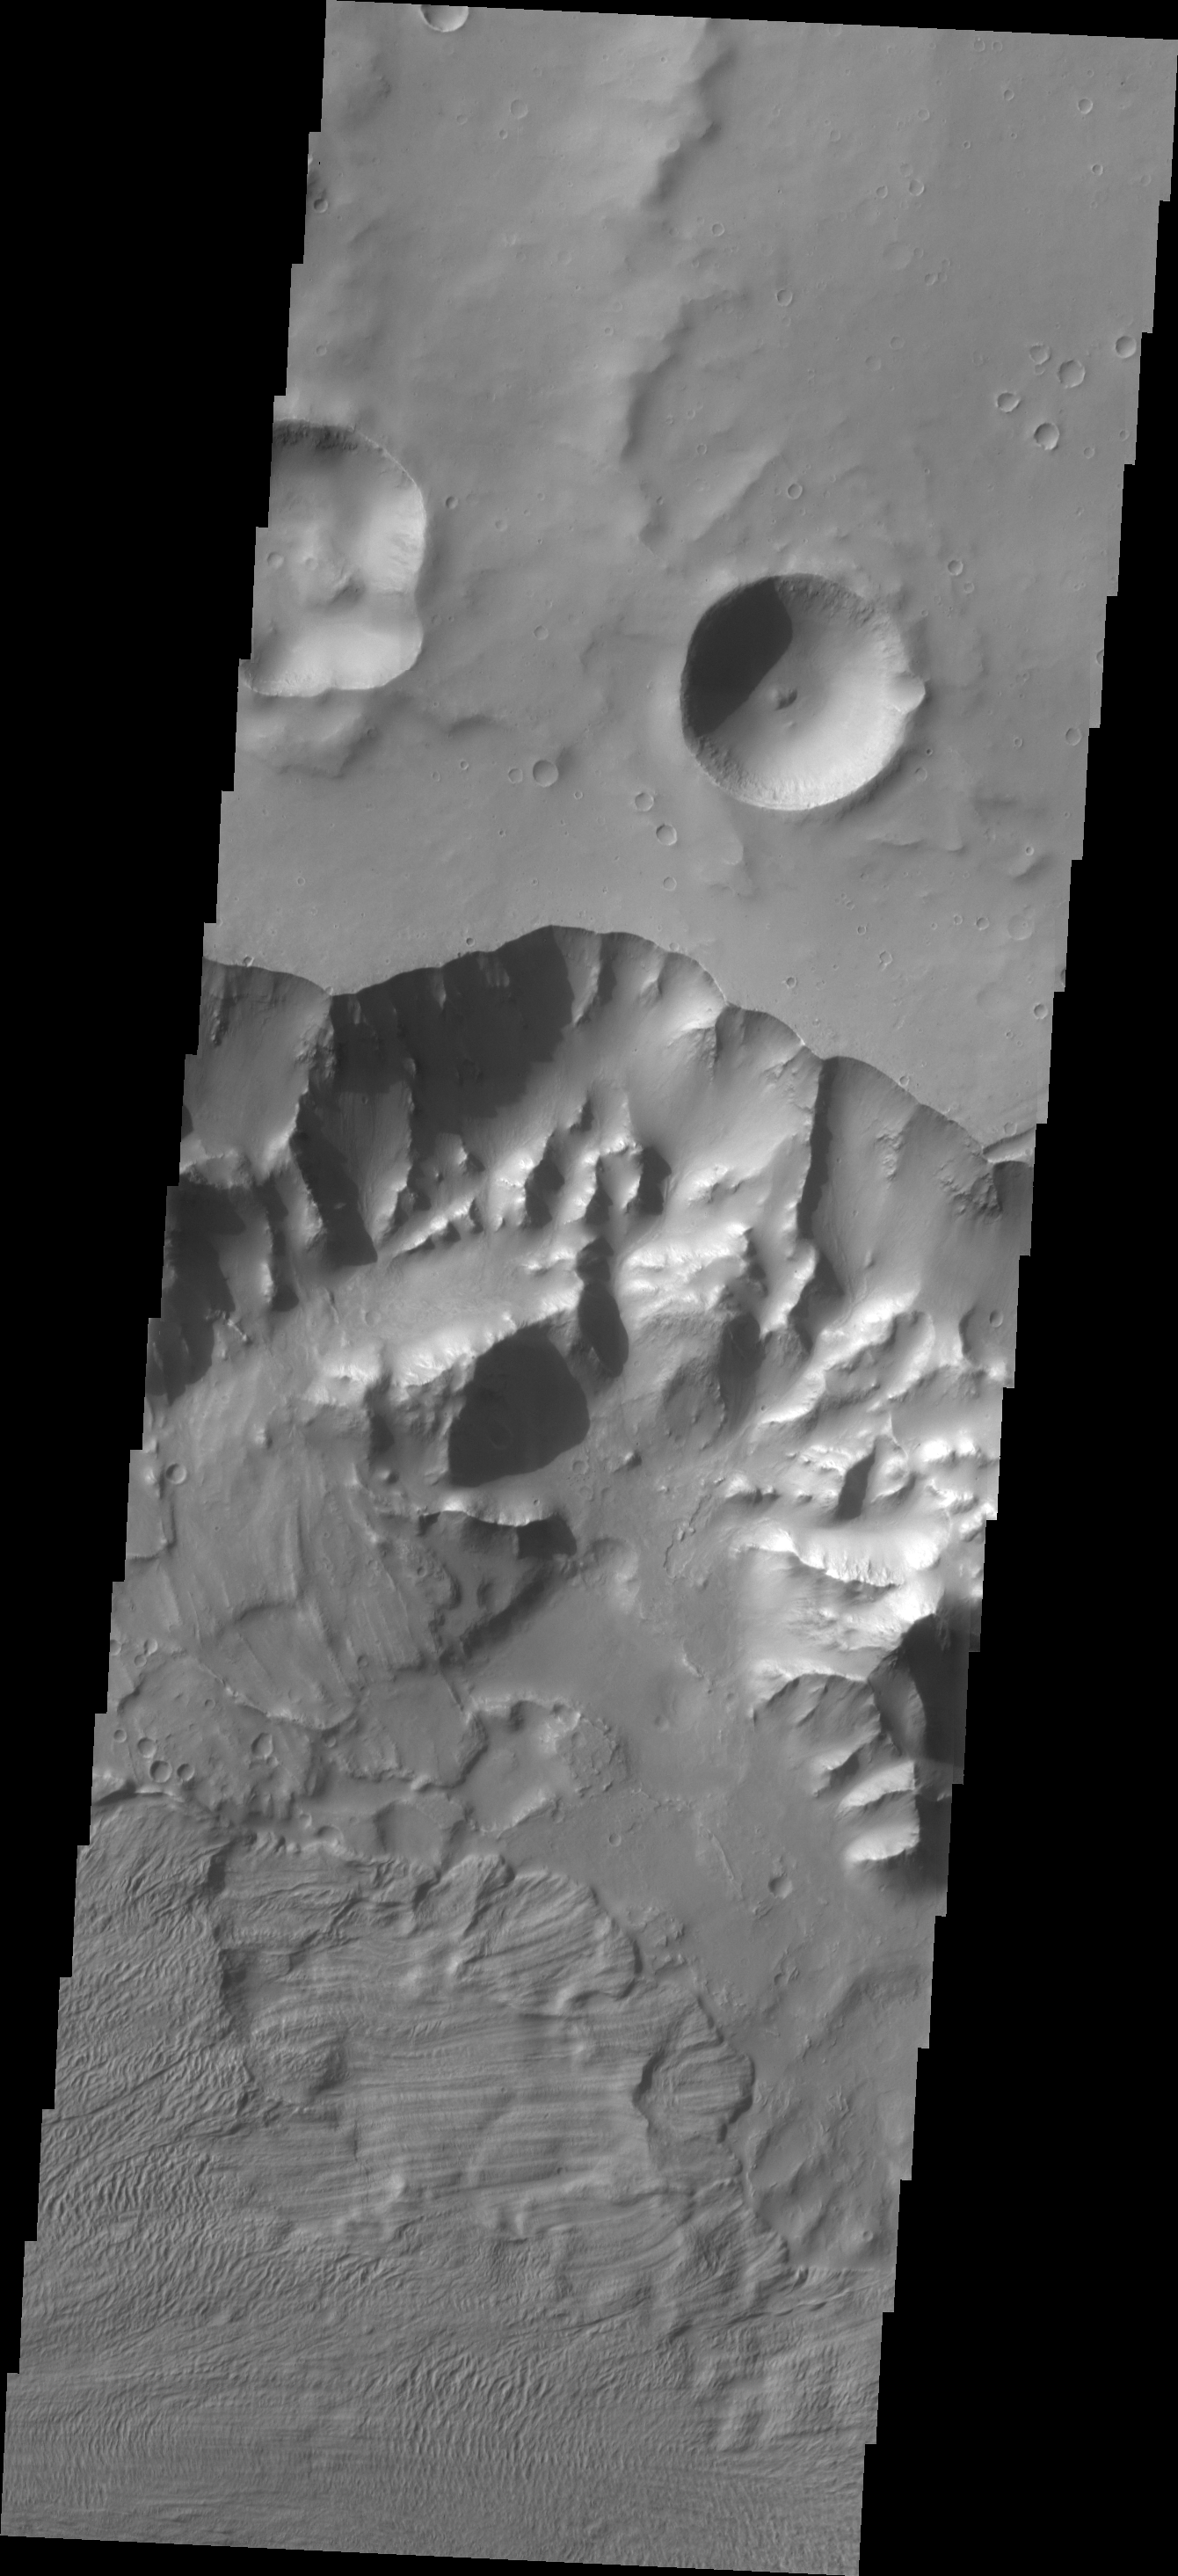

Ganges Chasma

Multiple landslide deposits are visible in today’s image of Ganges Chasma.

Credit: NASA/JPL/ASU